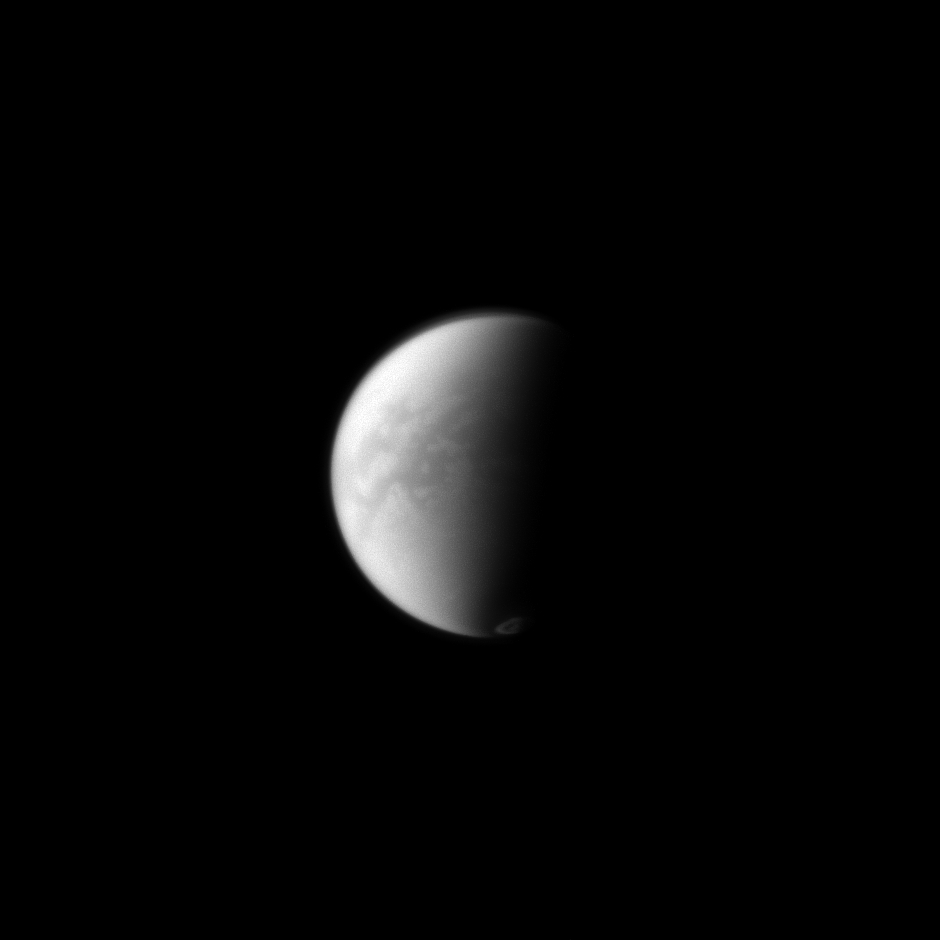

Senkyo and Vortex

The Cassini spacecraft simultaneously peers through the haze in Titan’s equatorial region down to its surface and captures the vortex of clouds hovering over its south pole just to the right of the terminator on the moon’s dark side.

The dark region near Titan’s equator is Senkyo. See PIA11636 for a closer view of Senkyo and to learn more. For a color image of the south polar vortex on Titan, see PIA14919. For a movie of the vortex, see PIA14920.

Lit terrain seen here is on the Saturn-facing hemisphere of Titan (3,200 miles, or 5,150 kilometers across). North on Titan is up and rotated 11 degrees to the left. The image was taken with the Cassini spacecraft narrow-angle camera on Sept. 20, 2012 using a spectral filter sensitive to wavelengths of near-infrared light centered at 938 nanometers.

The view was obtained at a distance of approximately 1.8 million miles (2.9 million kilometers) from Titan and at a Sun-Titan-spacecraft, or phase, angle of 84 degrees. Image scale is 11 miles (17 kilometers) per pixel.

The Cassini-Huygens mission is a cooperative project of NASA, the European Space Agency and the Italian Space Agency. The Jet Propulsion Laboratory, a division of the California Institute of Technology in Pasadena, manages the mission for NASA’s Science Mission Directorate, Washington, D.C. The Cassini orbiter and its two onboard cameras were designed, developed and assembled at JPL. The imaging operations center is based at the Space Science Institute in Boulder, Colo.

Credit: NASA/JPL-Caltech/Space Science Institute